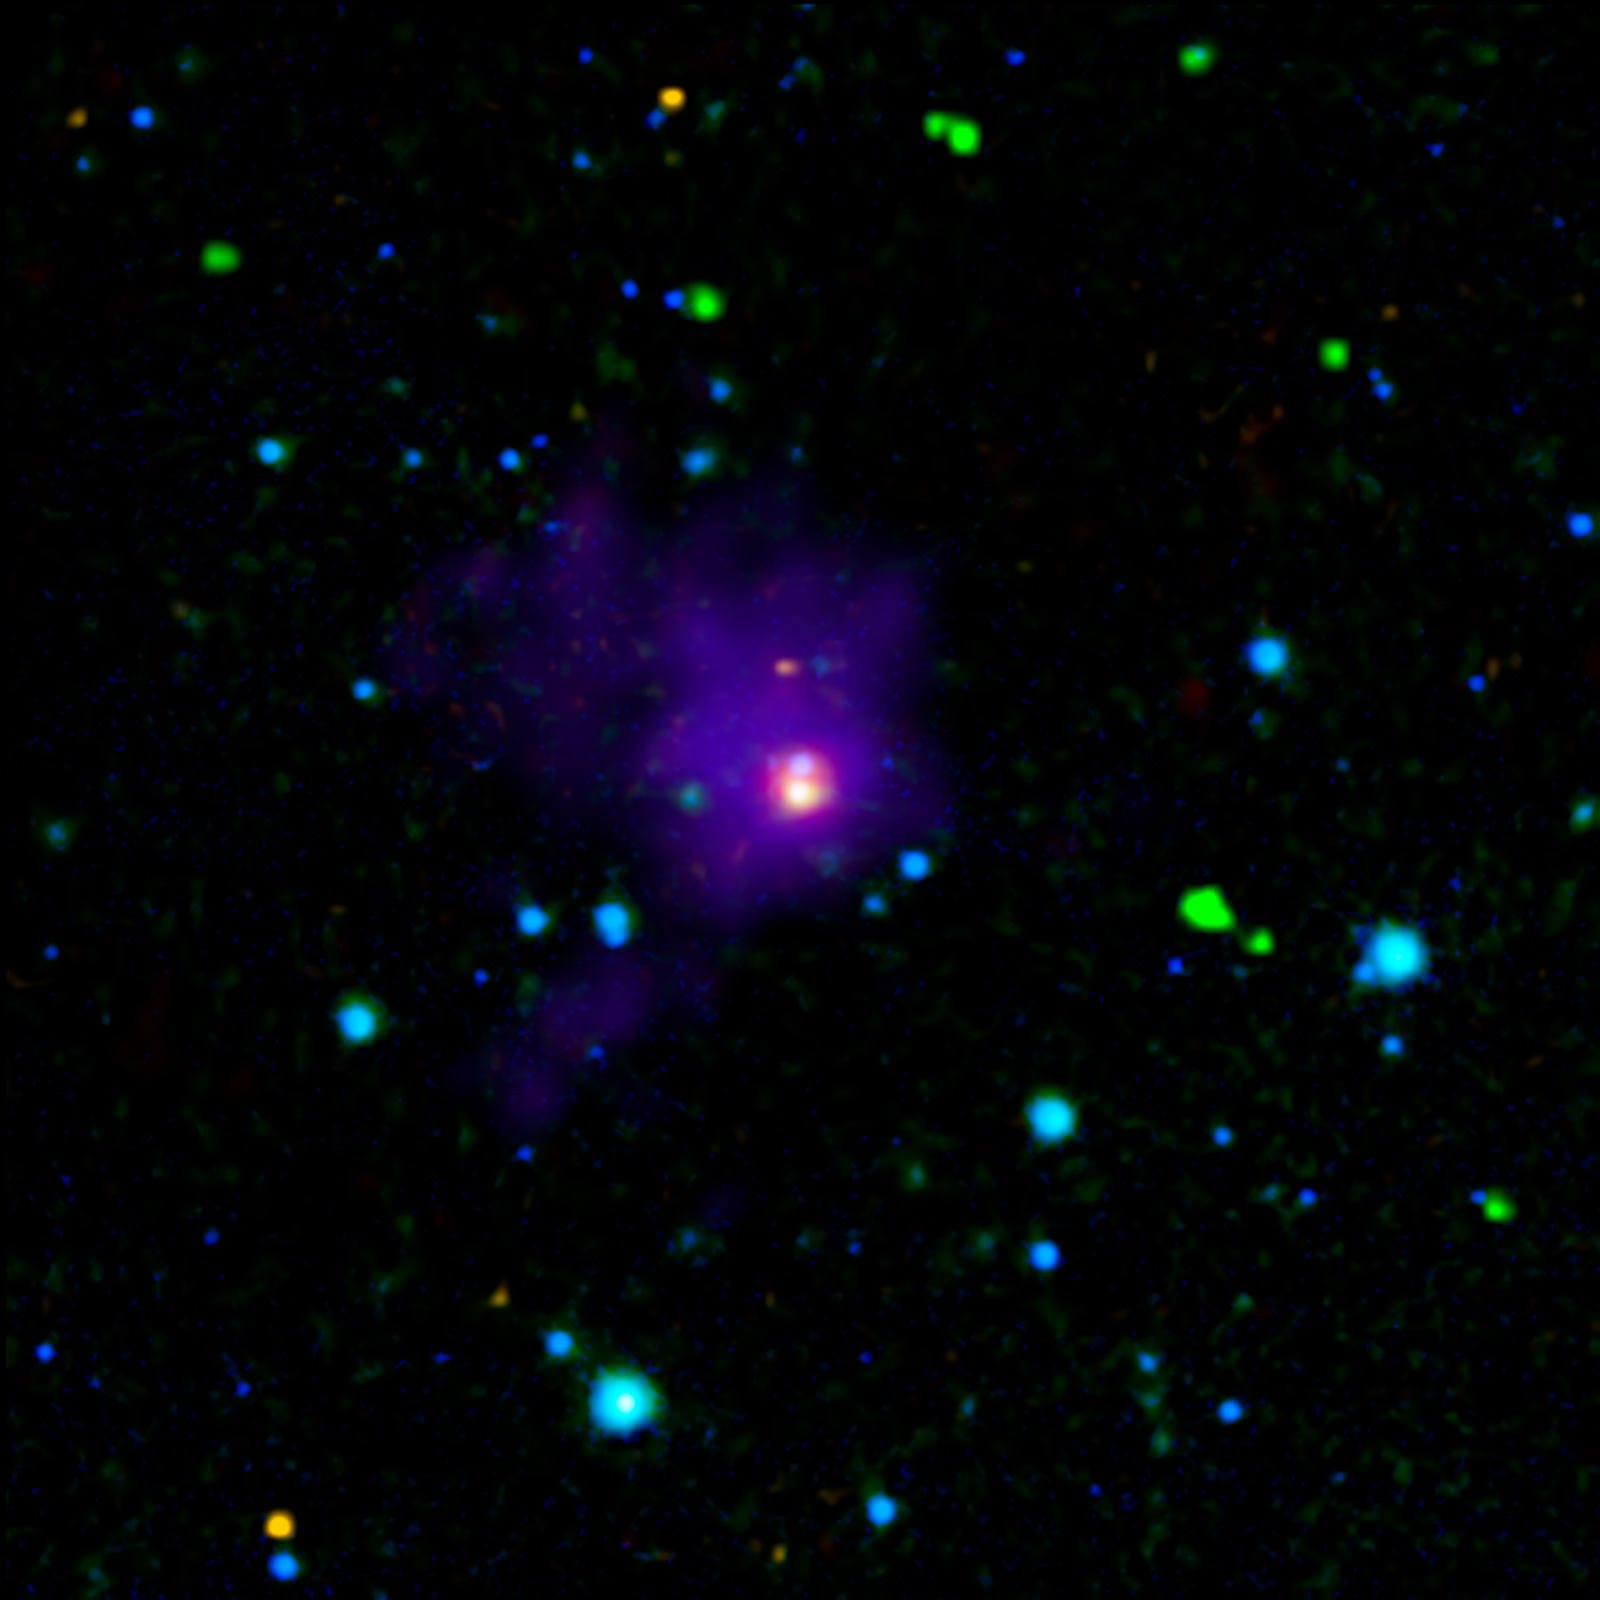

Twin Brown Dwarfs Wrapped in a Blanket

This image shows two young brown dwarfs, objects that fall somewhere between planets and stars in terms of their temperature and mass. Brown dwarfs are cooler and less massive than stars, never igniting the nuclear fires that power their larger cousins, yet they are more massive (and normally warmer) than planets. When brown dwarfs are born, they heat the nearby gas and dust, which enables powerful infrared telescopes like NASA's Spitzer Space Telescope to detect their presence.

Here we see a long sought-after view of these very young objects, labeled as A and B, which appear as closely-spaced purple-blue and orange-white dots at the very center of this image. The surrounding envelope of cool dust surrounding this nursery can be seen in purple.

These twins, which were found in the region of the Taurus-Auriga star-formation complex, are the youngest of their kind ever detected. They are also helping astronomers solve a long-standing riddle about how brown dwarfs are formed more like stars or more like planets? Based on these findings, the researchers think they have found the answer: Brown dwarfs form like stars.

This image combined data from three different telescopes on the ground and in space. Near-infrared observations collected at the Calar Alto Observatory in Spain cover wavelengths of 1.3 and 2.2 microns (rendered as blue). Spitzer's infrared array camera contributed the 4.5-micron (green) and 8.0-micron (yellow) observations, and its multiband imaging photometer added the 24-micron (red) component. The Caltech Submillimeter Observatory in Hawaii made the far-infrared observations at 350 microns (purple).

These observations were made before Spitzer ran out its coolant in May of 2009, officially beginning its "warm" mission.

Credit: NASA/JPL-Caltech/Calar Alto Obsv./Caltech Sub. Obsv.